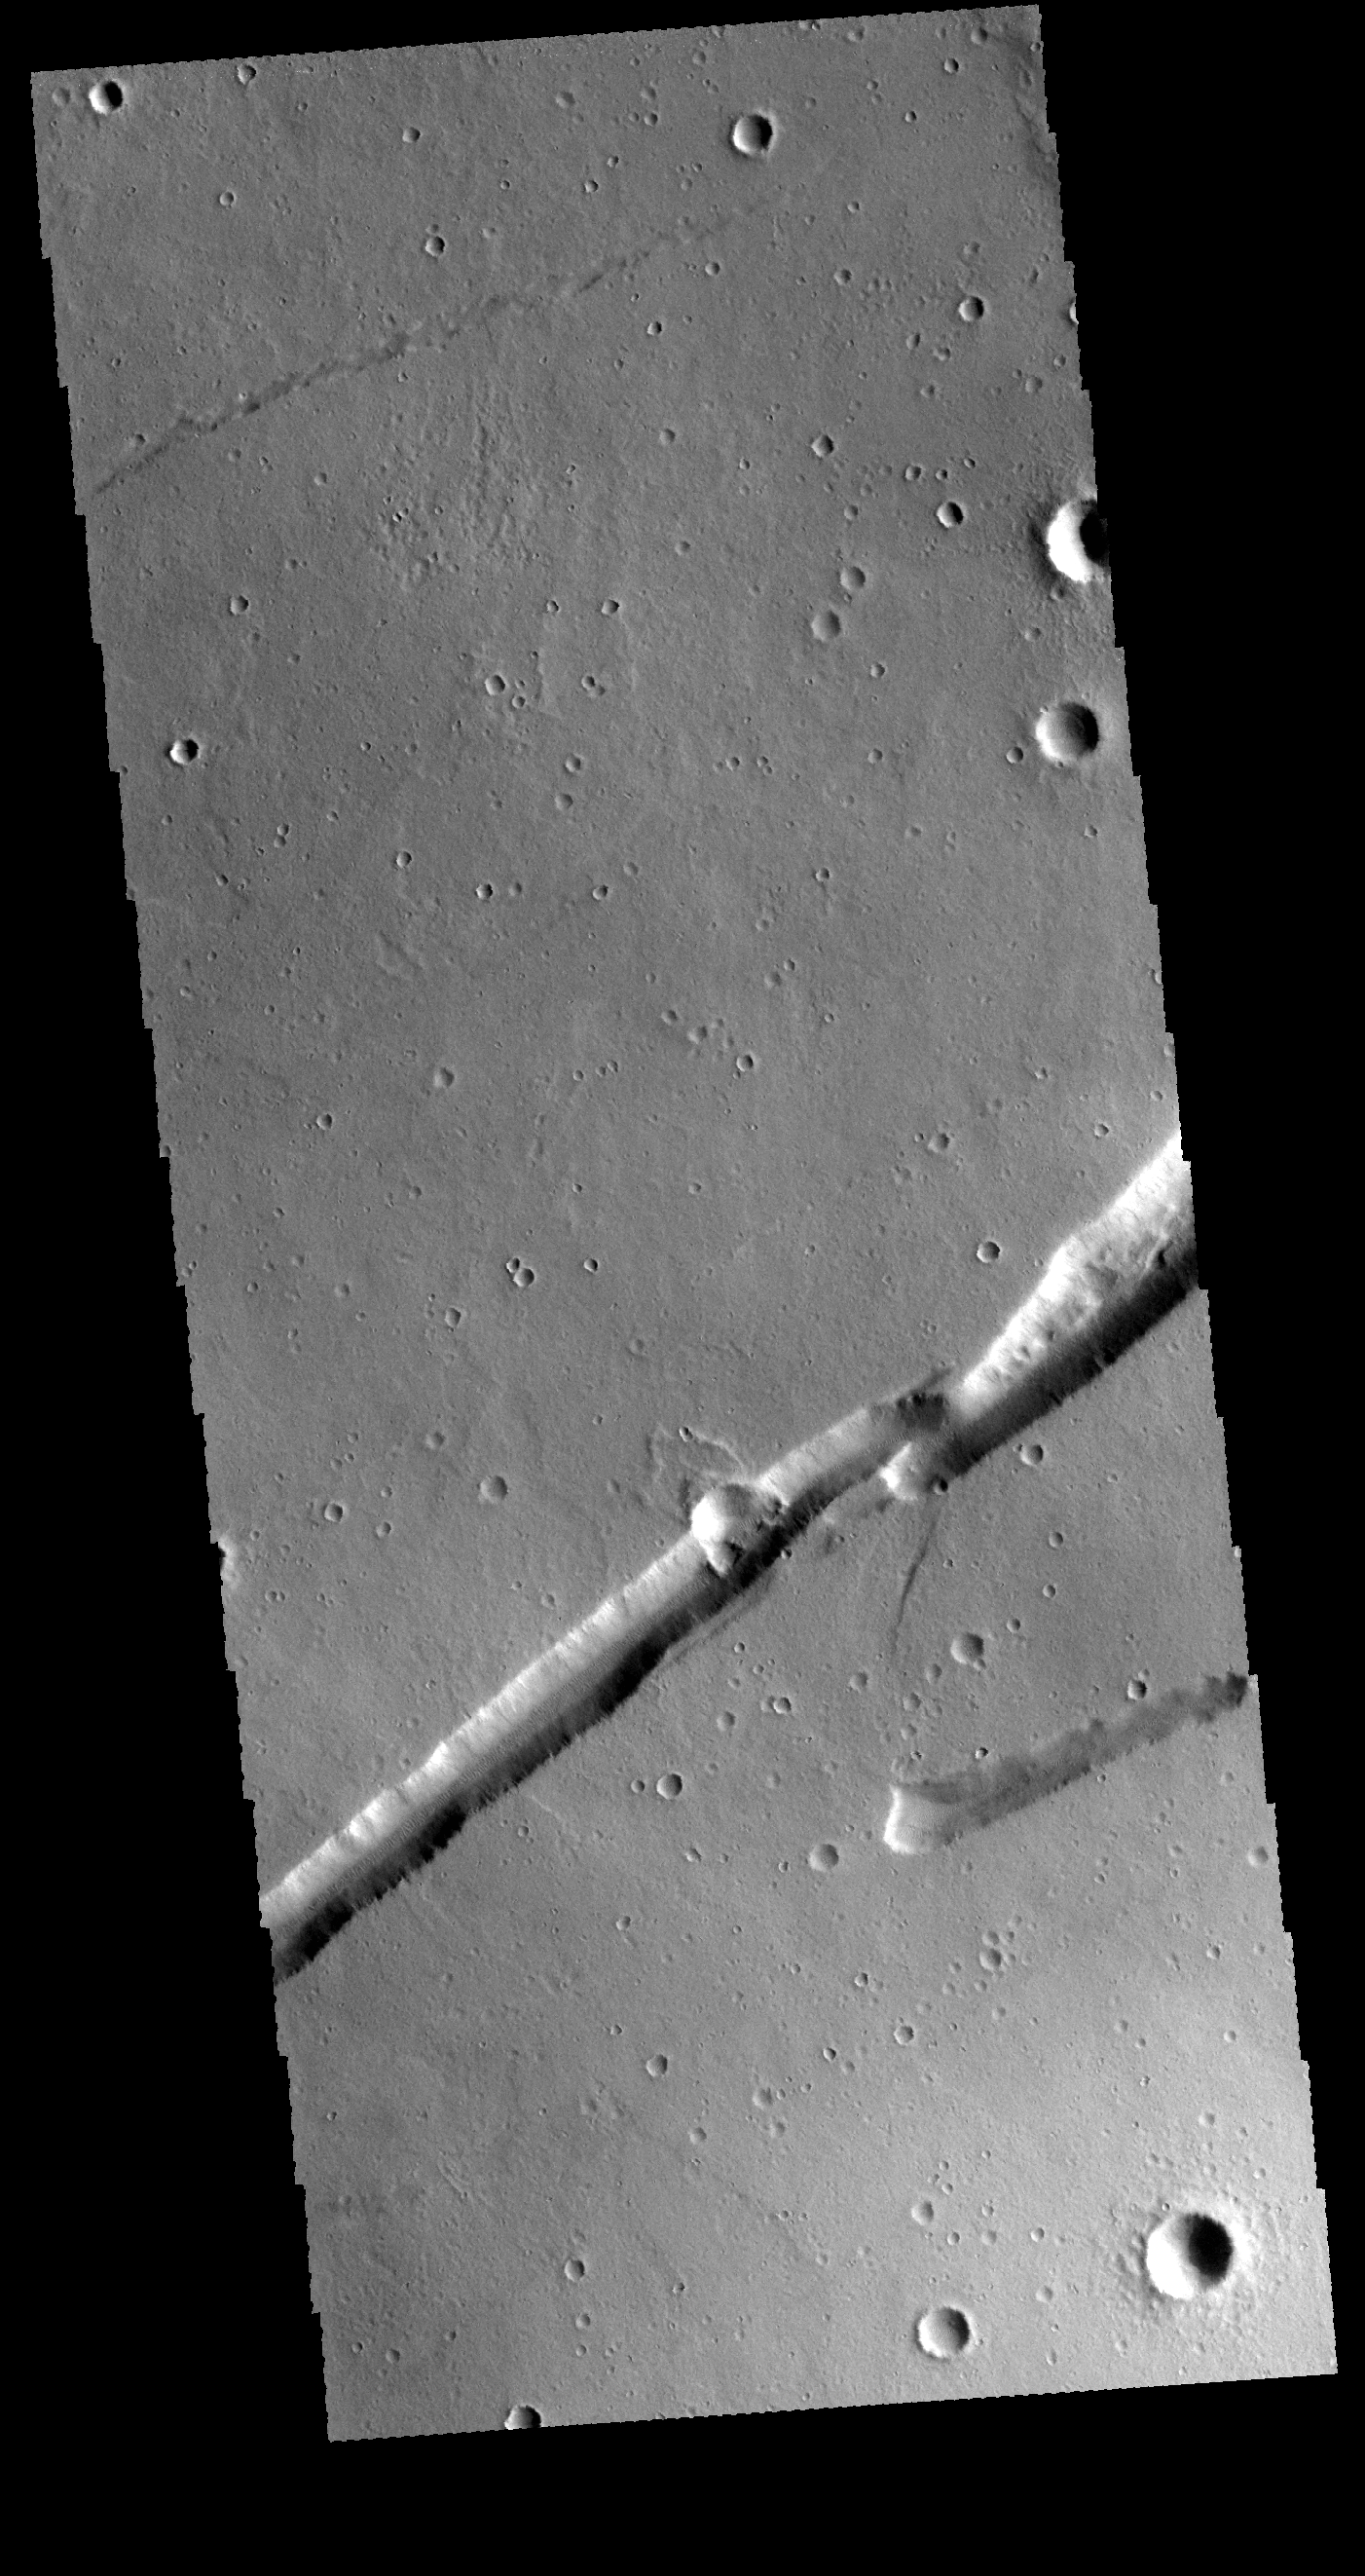

Labeatis Fossae

This VIS image shows one of the many graben that make up Labeatis Fossae. Graben are tectonic features created when two bounding faults have an central down dropped block of material.

Credit: NASA/JPL-Caltech/ASU